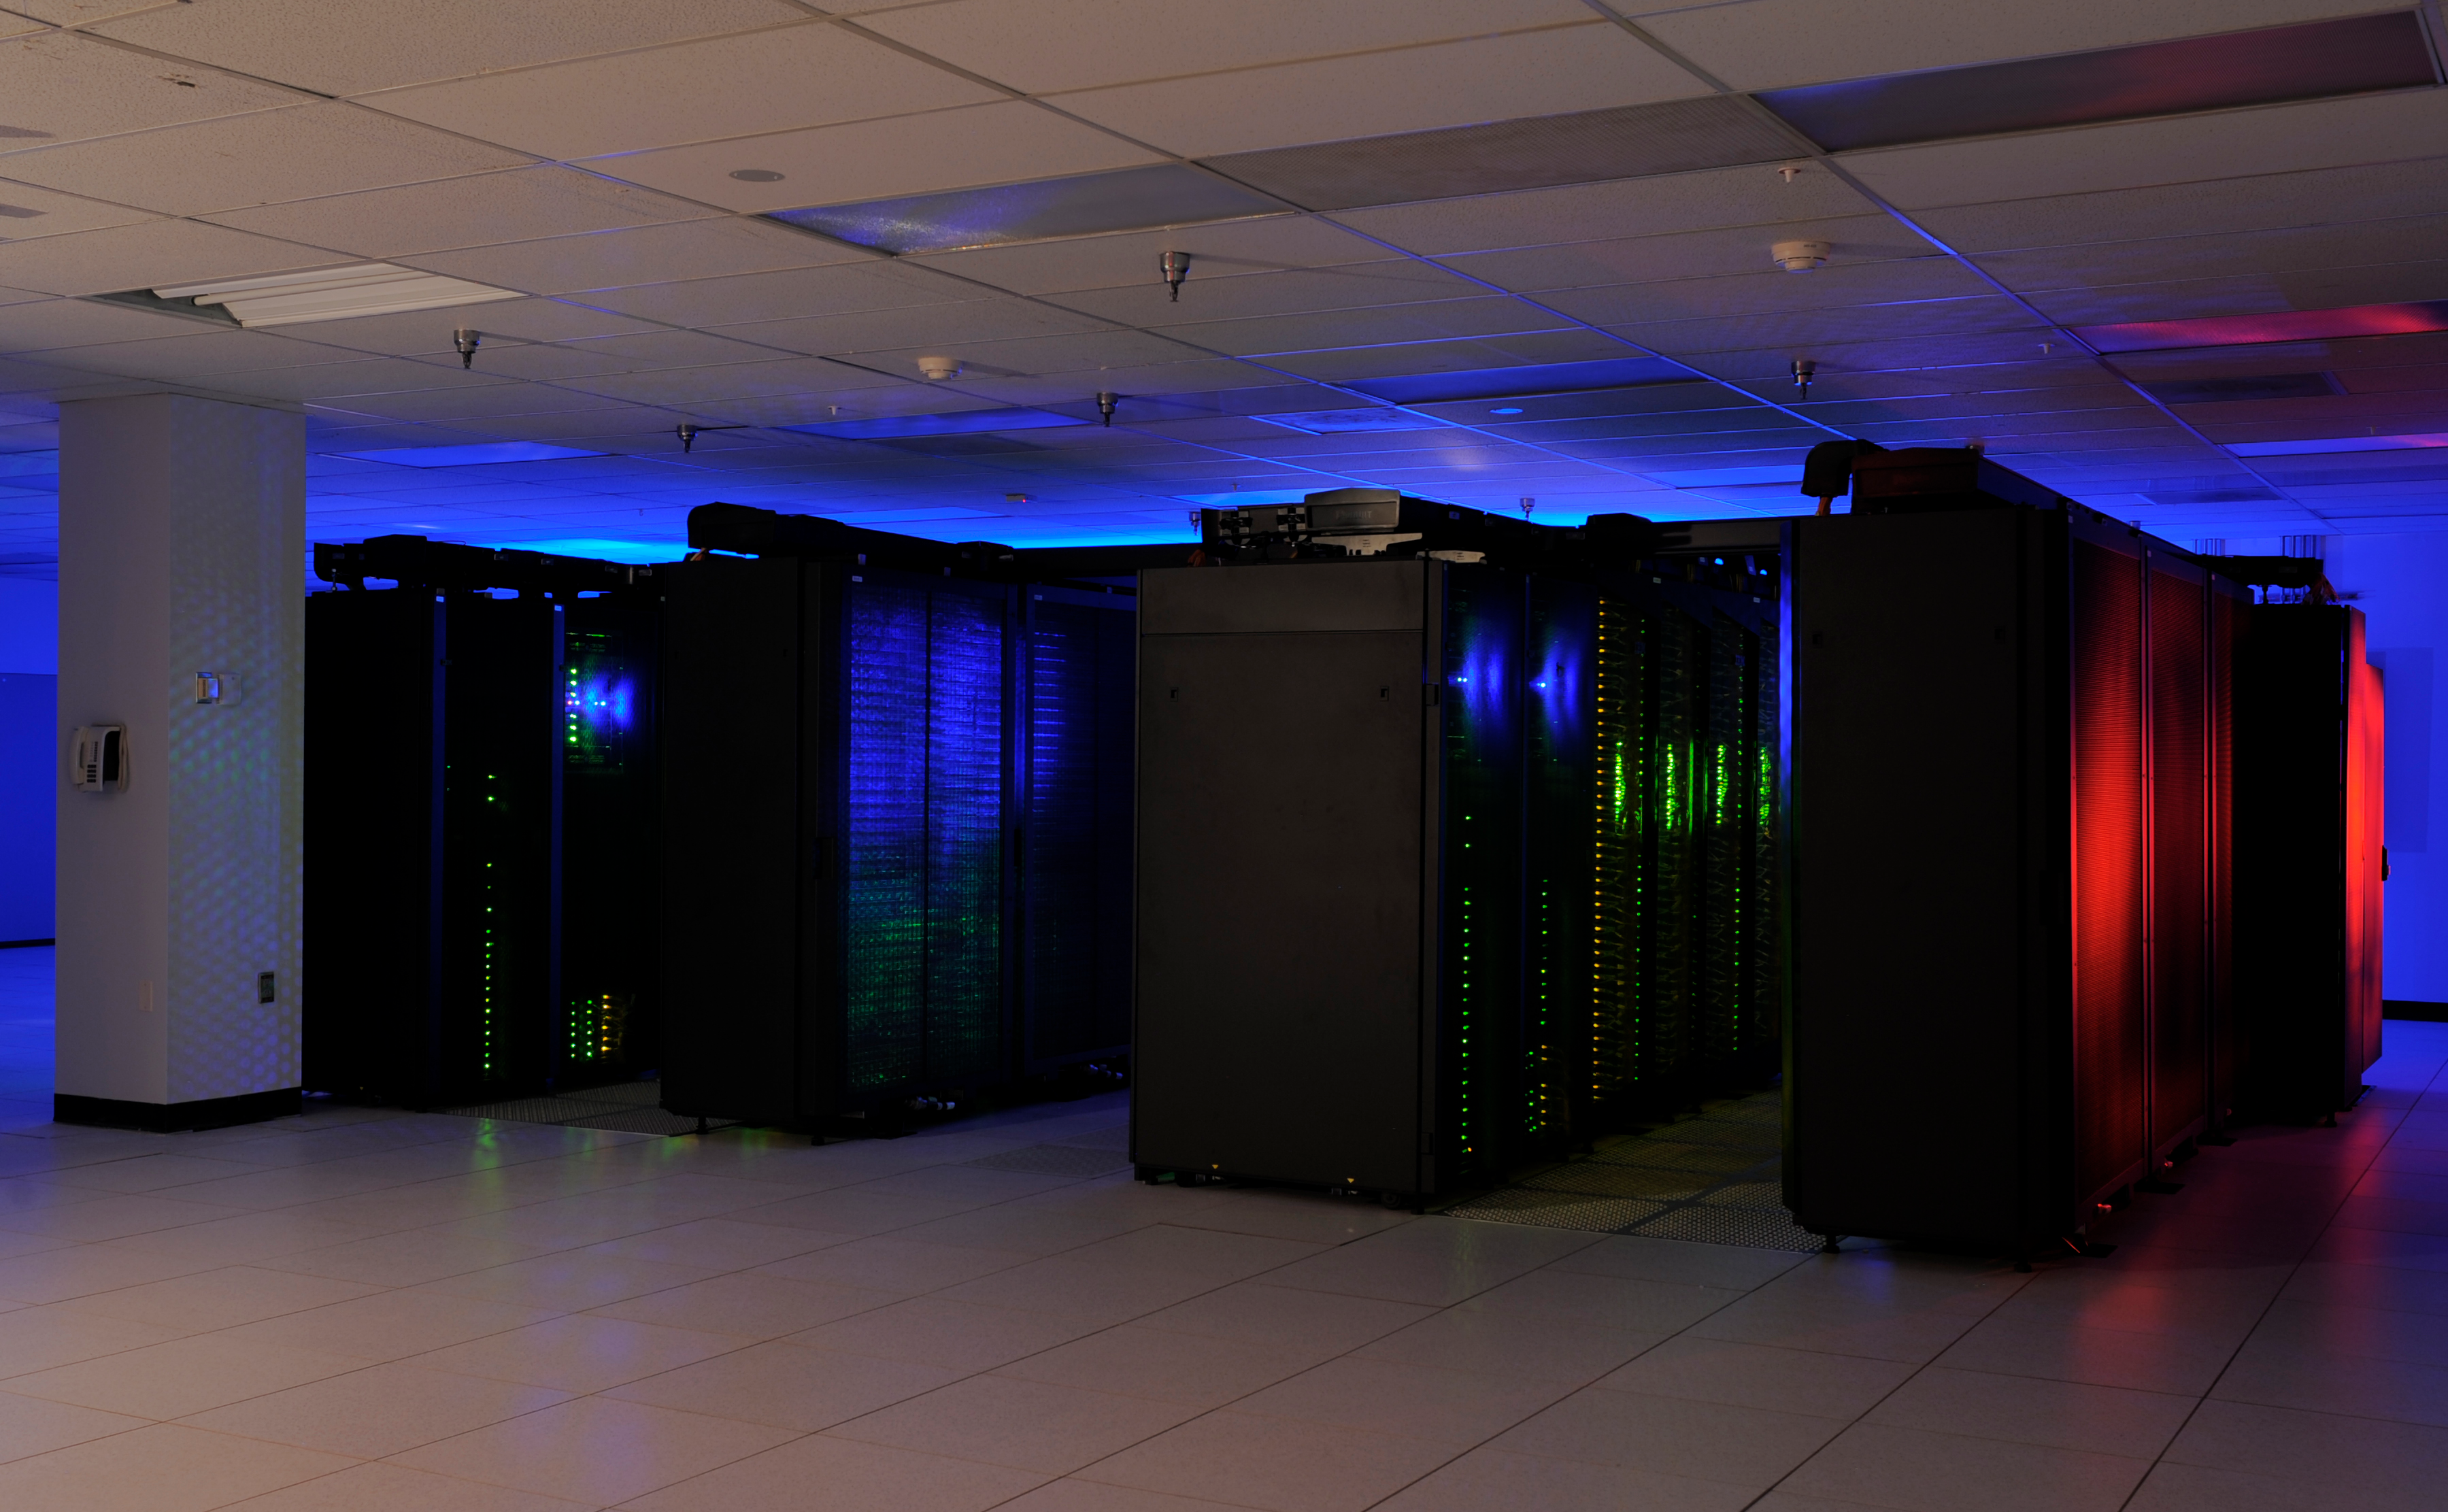

Discover Supercomputer 2

The heart of the NASA Center for Climate Simulation (NCCS) is the “Discover” supercomputer. In 2009, NCCS added more than 8,000 computer processors to Discover, for a total of nearly 15,000 processors.

Credit: NASA/Pat Izzo